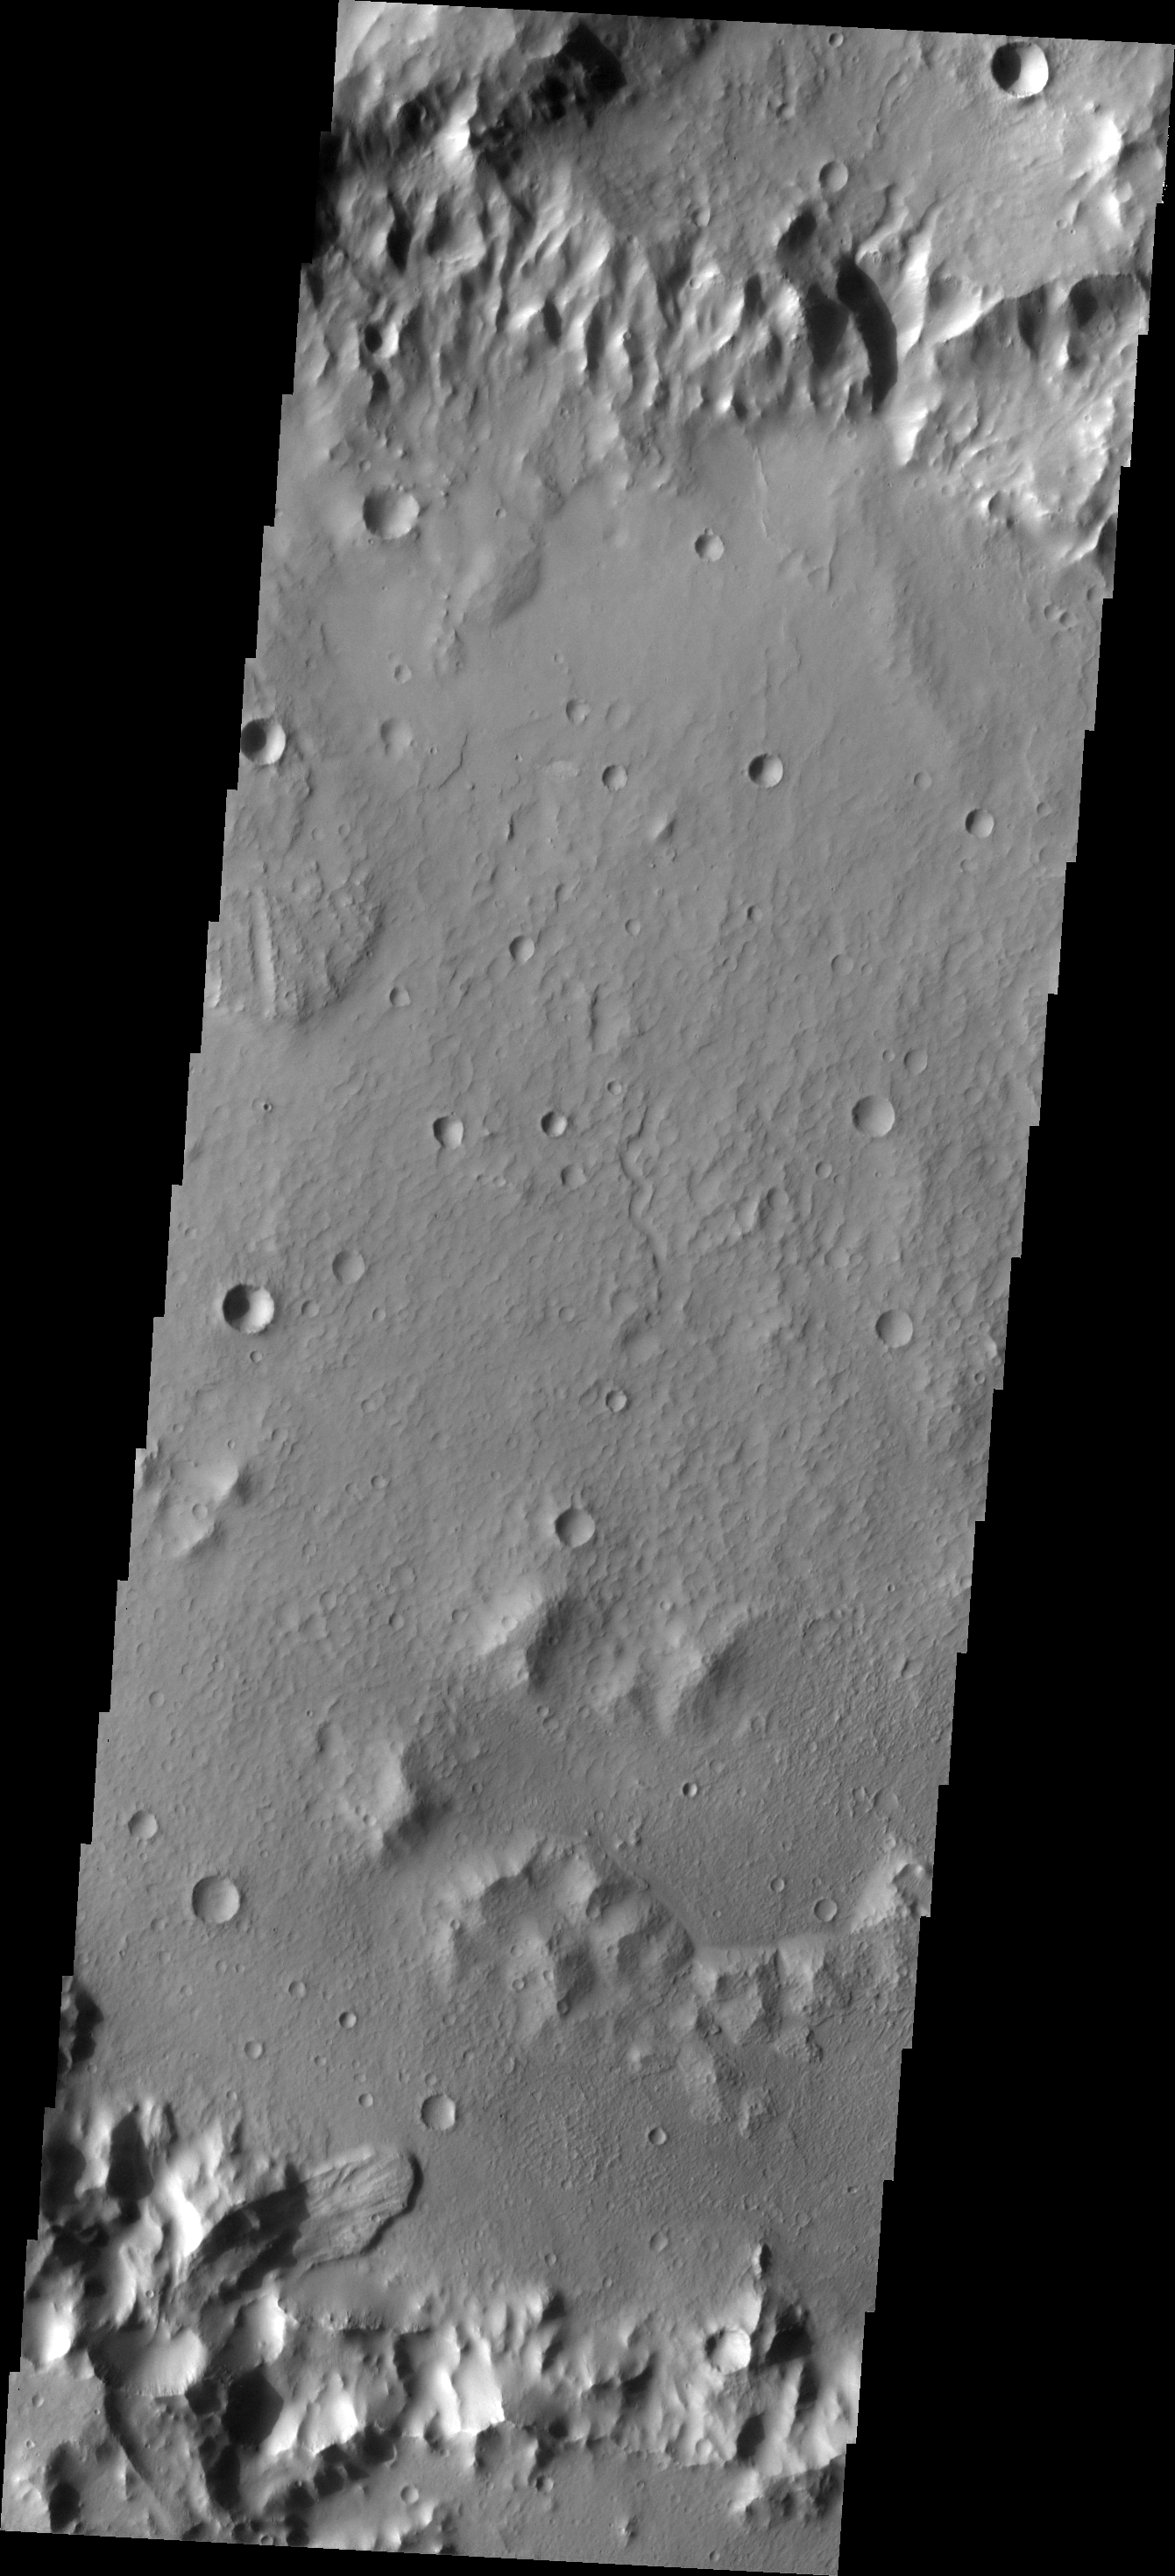

Landslide

A landslide deposit is visible in this image of an unnamed crater in Terra Cimmeria.

Image information: VIS instrument. Latitude -29.4N, Longitude 169.1E. 17 meter/pixel resolution.

Please see the THEMIS Data Citation Note for details on crediting THEMIS images.

Note: this THEMIS visual image has not been radiometrically nor geometrically calibrated for this preliminary release. An empirical correction has been performed to remove instrumental effects. A linear shift has been applied in the cross-track and down-track direction to approximate spacecraft and planetary motion. Fully calibrated and geometrically projected images will be released through the Planetary Data System in accordance with Project policies at a later time.

NASA’s Jet Propulsion Laboratory manages the 2001 Mars Odyssey mission for NASA’s Office of Space Science, Washington, D.C. The Thermal Emission Imaging System (THEMIS) was developed by Arizona State University, Tempe, in collaboration with Raytheon Santa Barbara Remote Sensing. The THEMIS investigation is led by Dr. Philip Christensen at Arizona State University. Lockheed Martin Astronautics, Denver, is the prime contractor for the Odyssey project, and developed and built the orbiter. Mission operations are conducted jointly from Lockheed Martin and from JPL, a division of the California Institute of Technology in Pasadena.

Credit: NASA/JPL/ASU